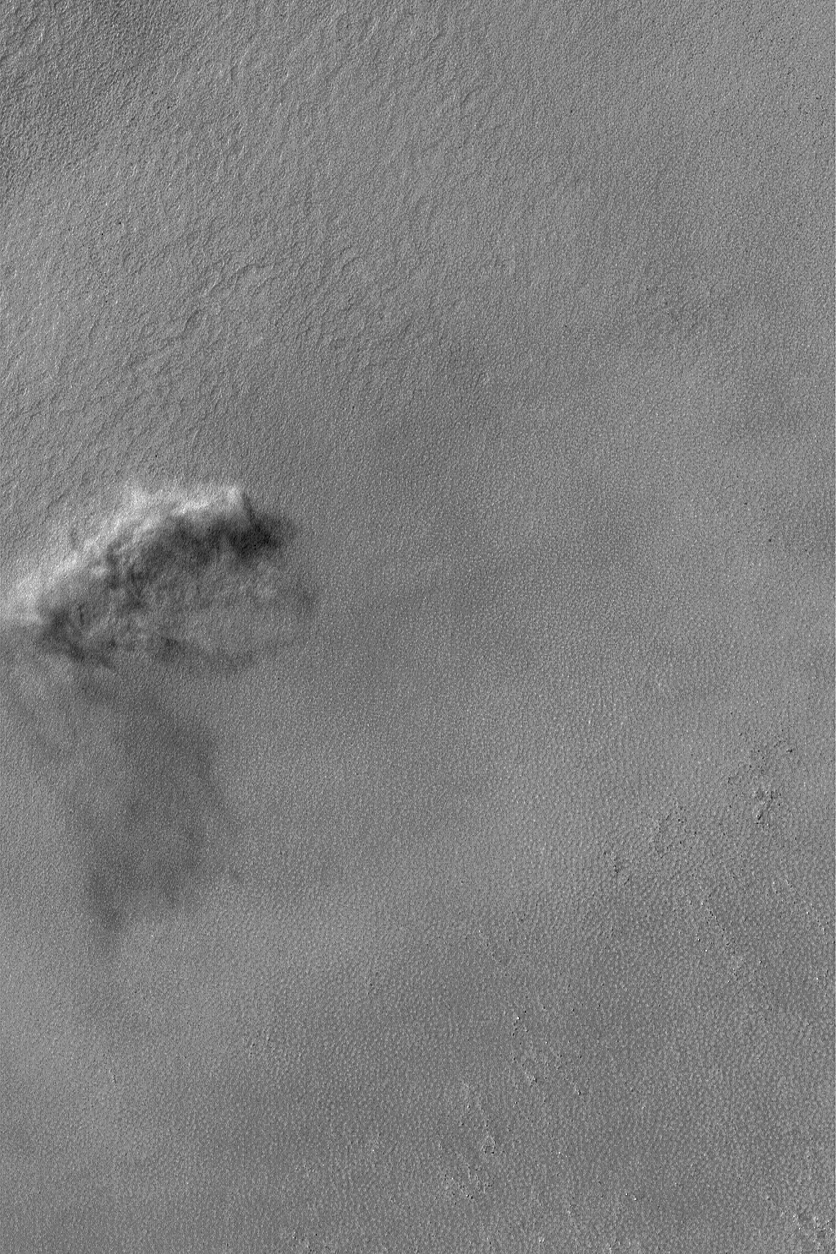

Dust Event

25 May 2004
From time to time, the Mars Global Surveyor (MGS) Mars Orbiter Camera (MOC) catches — in action — an afternoon dust storm, dust devil, or other dust-raising event. The dust-raising event shown here, probably the result of a sudden strong gust of wind, occurred in November 2003 in a crater located near 57.5°S, 60.6°W. Sunlight illuminates the scene from the upper left, so the dark area below the dust plume is its shadow. The picture covers an area about 3 km (1.9 mi) across.

Credit: NASA/JPL/Malin Space Science Systems